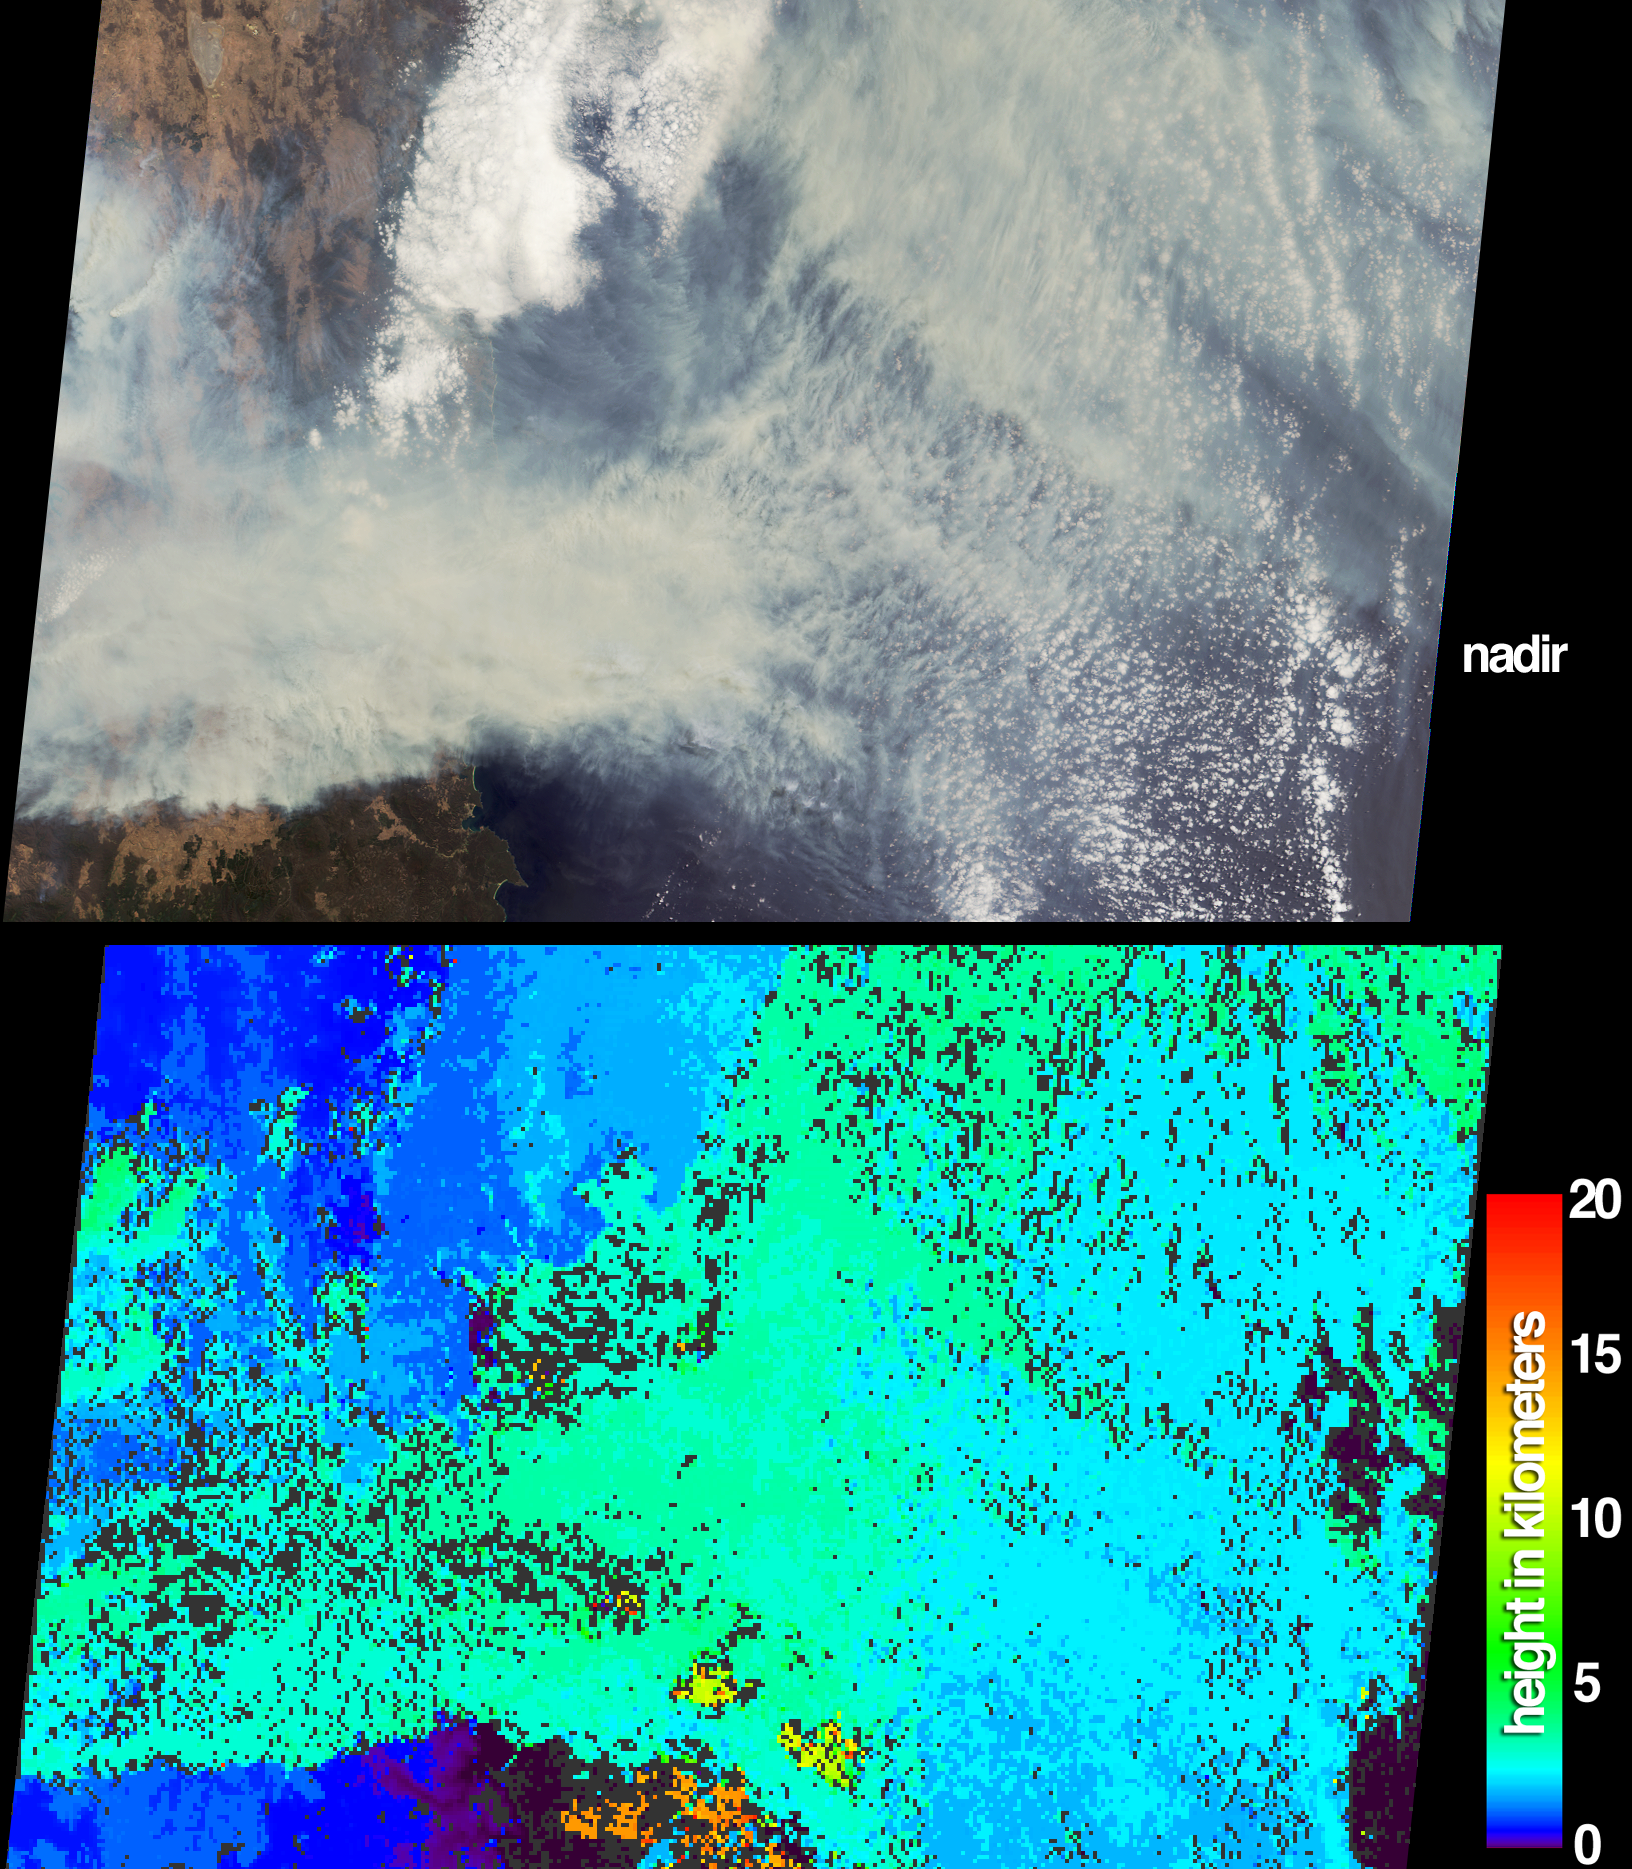

Fires in the Australian Capital Territory

The height and extent of billowing smoke plumes from bushfires near Canberra, the Australian capital, are illustrated by these views from the Multi-angle Imaging SpectroRadiometer (MISR). The images were acquired on January 18, 2003. Never before had fires of this magnitude come so close to Australia’s capital. Four people lost their lives and over 500 homes were destroyed, mostly in the southwestern suburbs. Australia’s famous Mount Stromlo Observatory, located immediately west of the city, was also incinerated by the fires.

The top panel portrays a natural-color view from MISR’s nadir camera, in which the eastern portion of the Australian Capital Territory is located south of a pale, ephemeral lake in the upper left-hand corner (Lake George). Several smoke plumes originate within the eastern part of the Australian Capital Territory, while the major plumes originate to the west of the image area. The Australian Capital Territory and much of New South Wales are completely obscured by the smoke, which is driven by fierce westerly winds and extends eastward to the coast and over the Pacific Ocean.

The lower panel provides a stereoscopically retrieved height field of the clouds and smoke plumes. The greenish areas indicate where smoke plumes extend several kilometers above a bank of patchy stratus clouds below. A few high clouds appear near the bottom of the image. Wind retrievals were excluded from this image in order to generate a smooth and continuous field. Although relative height variations are well-represented here, the inclusion of wind retrievals for this scene reduces the actual cloud height results by 1 to 2 kilometers. Areas where heights could not be retrieved are shown as dark gray.

The Multi-angle Imaging SpectroRadiometer observes the daylit Earth continuouslyand every 9 days views the entire globe between 82 degrees north and 82 degrees south latitude. This data product was generated from a portion of the imagery acquired during Terra orbit 16421. The panels cover an area of 380 kilometers x 253 kilometers, and utilize data from blocks 118 to 120 within World Reference System-2 path 89.

MISR was built and is managed by NASA’s Jet Propulsion Laboratory, Pasadena, CA, for NASA’s Office of Earth Science, Washington, DC. The Terra satellite is managed by NASA’s Goddard Space Flight Center, Greenbelt, MD. JPL is a division of the California Institute of Technology.

Credit: NASA/GSFC/LaRC/JPL, MISR Team